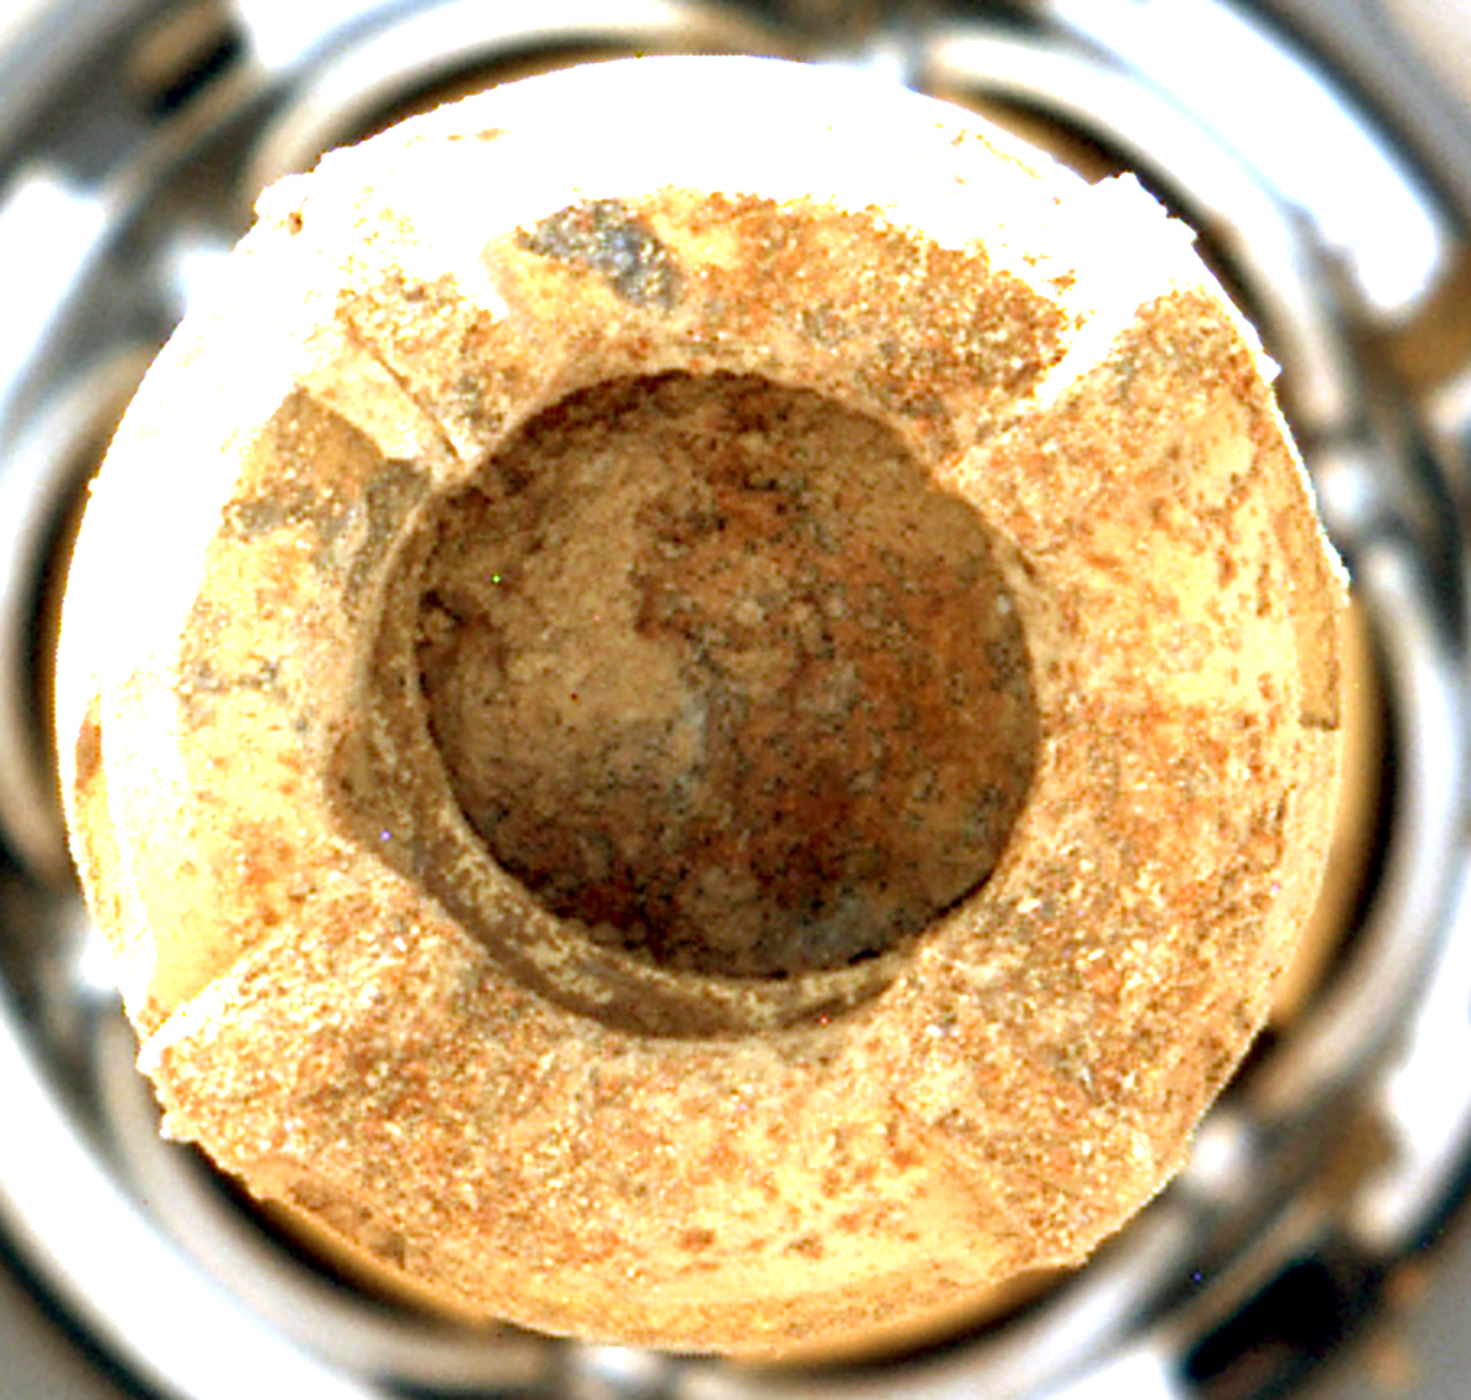

Mastcam-Z Views ‘Leopard Spots’ in Perseverance’s Drill Bit

NASA’s Perseverance Mars rover used its Mastcam-Z instrument to capture this view of the “Cheyava Falls” rock sample within the rover’s drill bit on July 21, 2024, the 1,215th Martian day, or sol, of the mission. Markings akin to leopard spots can be seen in the rock – fascinating traits that may bear on the question of whether the Red Planet was home to microscopic life in the distant past.

The spots seen in the rock are small, irregularly shaped light patches surrounded by a thin rim of dark minerals. These spots indicate chemical conditions during formation or alteration of this rock billions of years ago that could have provided energy for microbial life, if it was ever present at this location on Mars.

Arizona State University leads the operations of the Mastcam-Z instrument, working in collaboration with Malin Space Science Systems in San Diego, on the design, fabrication, testing, and operation of the cameras, and in collaboration with the Niels Bohr Institute of the University of Copenhagen on the design, fabrication, and testing of the calibration targets.

A key objective for Perseverance’s mission on Mars is astrobiology, including the search for signs of ancient microbial life. The rover will characterize the planet’s geology and past climate, pave the way for human exploration of the Red Planet, and be the first mission to collect and cache Martian rock and regolith (broken rock and dust).

Credit: NASA/JPL-Caltech/ASU/MSSS